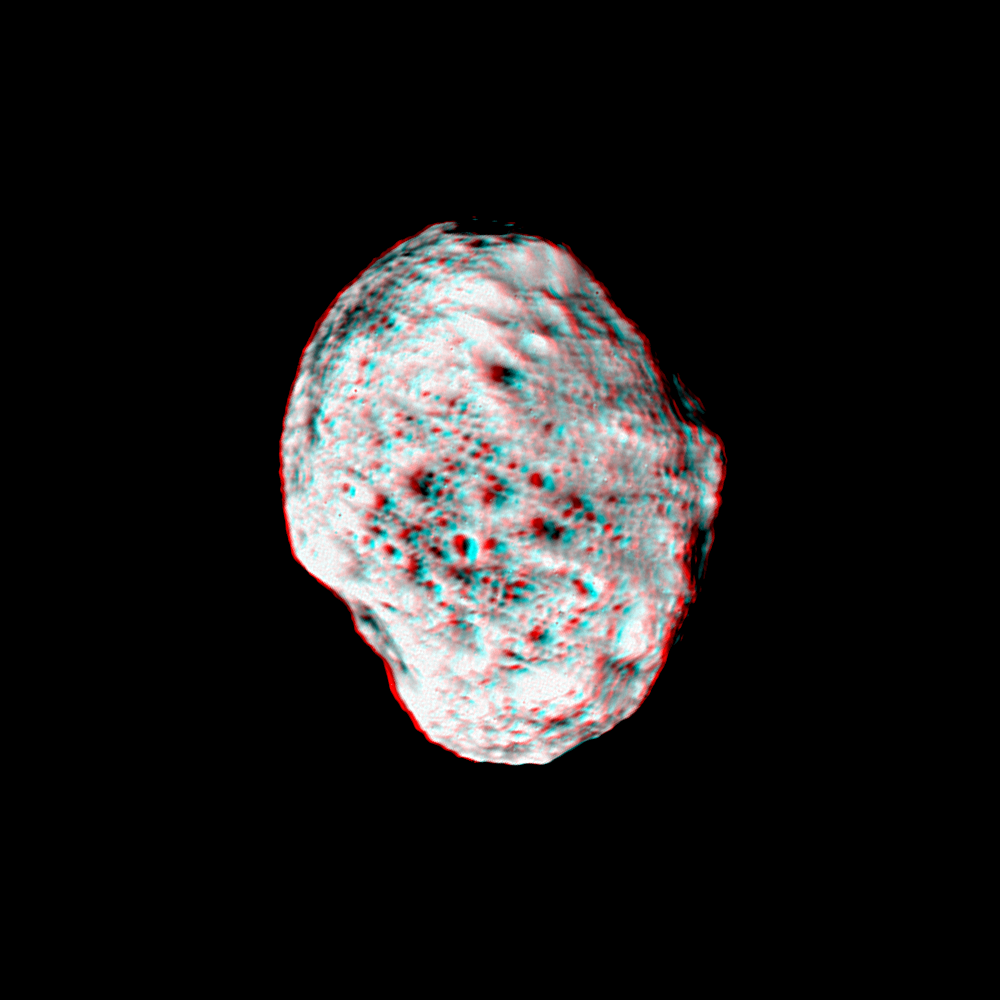

Pop-Up Moon

Saturn’s moon Hyperion pops into view in this stereo anaglyph (or 3D view) created from Cassini images. Images taken from slightly different viewing angles allow construction of such stereo views, which are helpful in interpreting the moon’s irregular shape.

Hyperion’s unusual dimensions are 328 by 260 by 214 kilometers (204 by 162 by 132 miles).

Craters are visible on the moon’s surface down to the limit of resolution in this image, about 1 kilometer (0.6 mile) per pixel. The fresh appearance of most of these craters, combined with their high spatial density, makes Hyperion look something like a sponge.

The moon’s spongy-looking exterior is an interesting coincidence, as Hyperion’s density seems to indicate that it is porous and much of its interior is filled with voids.

Dark material is concentrated in the bottoms of many craters visible here, perhaps resulting from the down slope movement of material, combined with sublimation of brighter ice.

The two images for this anaglyph were taken with the narrow-angle camera during a distant encounter with Hyperion on June 10, 2005. The views were acquired from distances ranging from about 176,000 kilometers (109,000 miles) using a spectral filter sensitive to ultraviolet wavelengths centered at 338 nanometers.

A separate, non-stereo version of the scene is included for comparison. A movie sequence from this encounter is also available (see PIA06243). The images have been contrast-enhanced to aid visibility.

The Cassini-Huygens mission is a cooperative project of NASA, the European Space Agency and the Italian Space Agency. The Jet Propulsion Laboratory, a division of the California Institute of Technology in Pasadena, manages the mission for NASA’s Science Mission Directorate, Washington, D.C. The Cassini orbiter and its two onboard cameras were designed, developed and assembled at JPL. The imaging team is based at the Space Science Institute, Boulder, Colo.

Credit: NASA/JPL/Space Science Institute